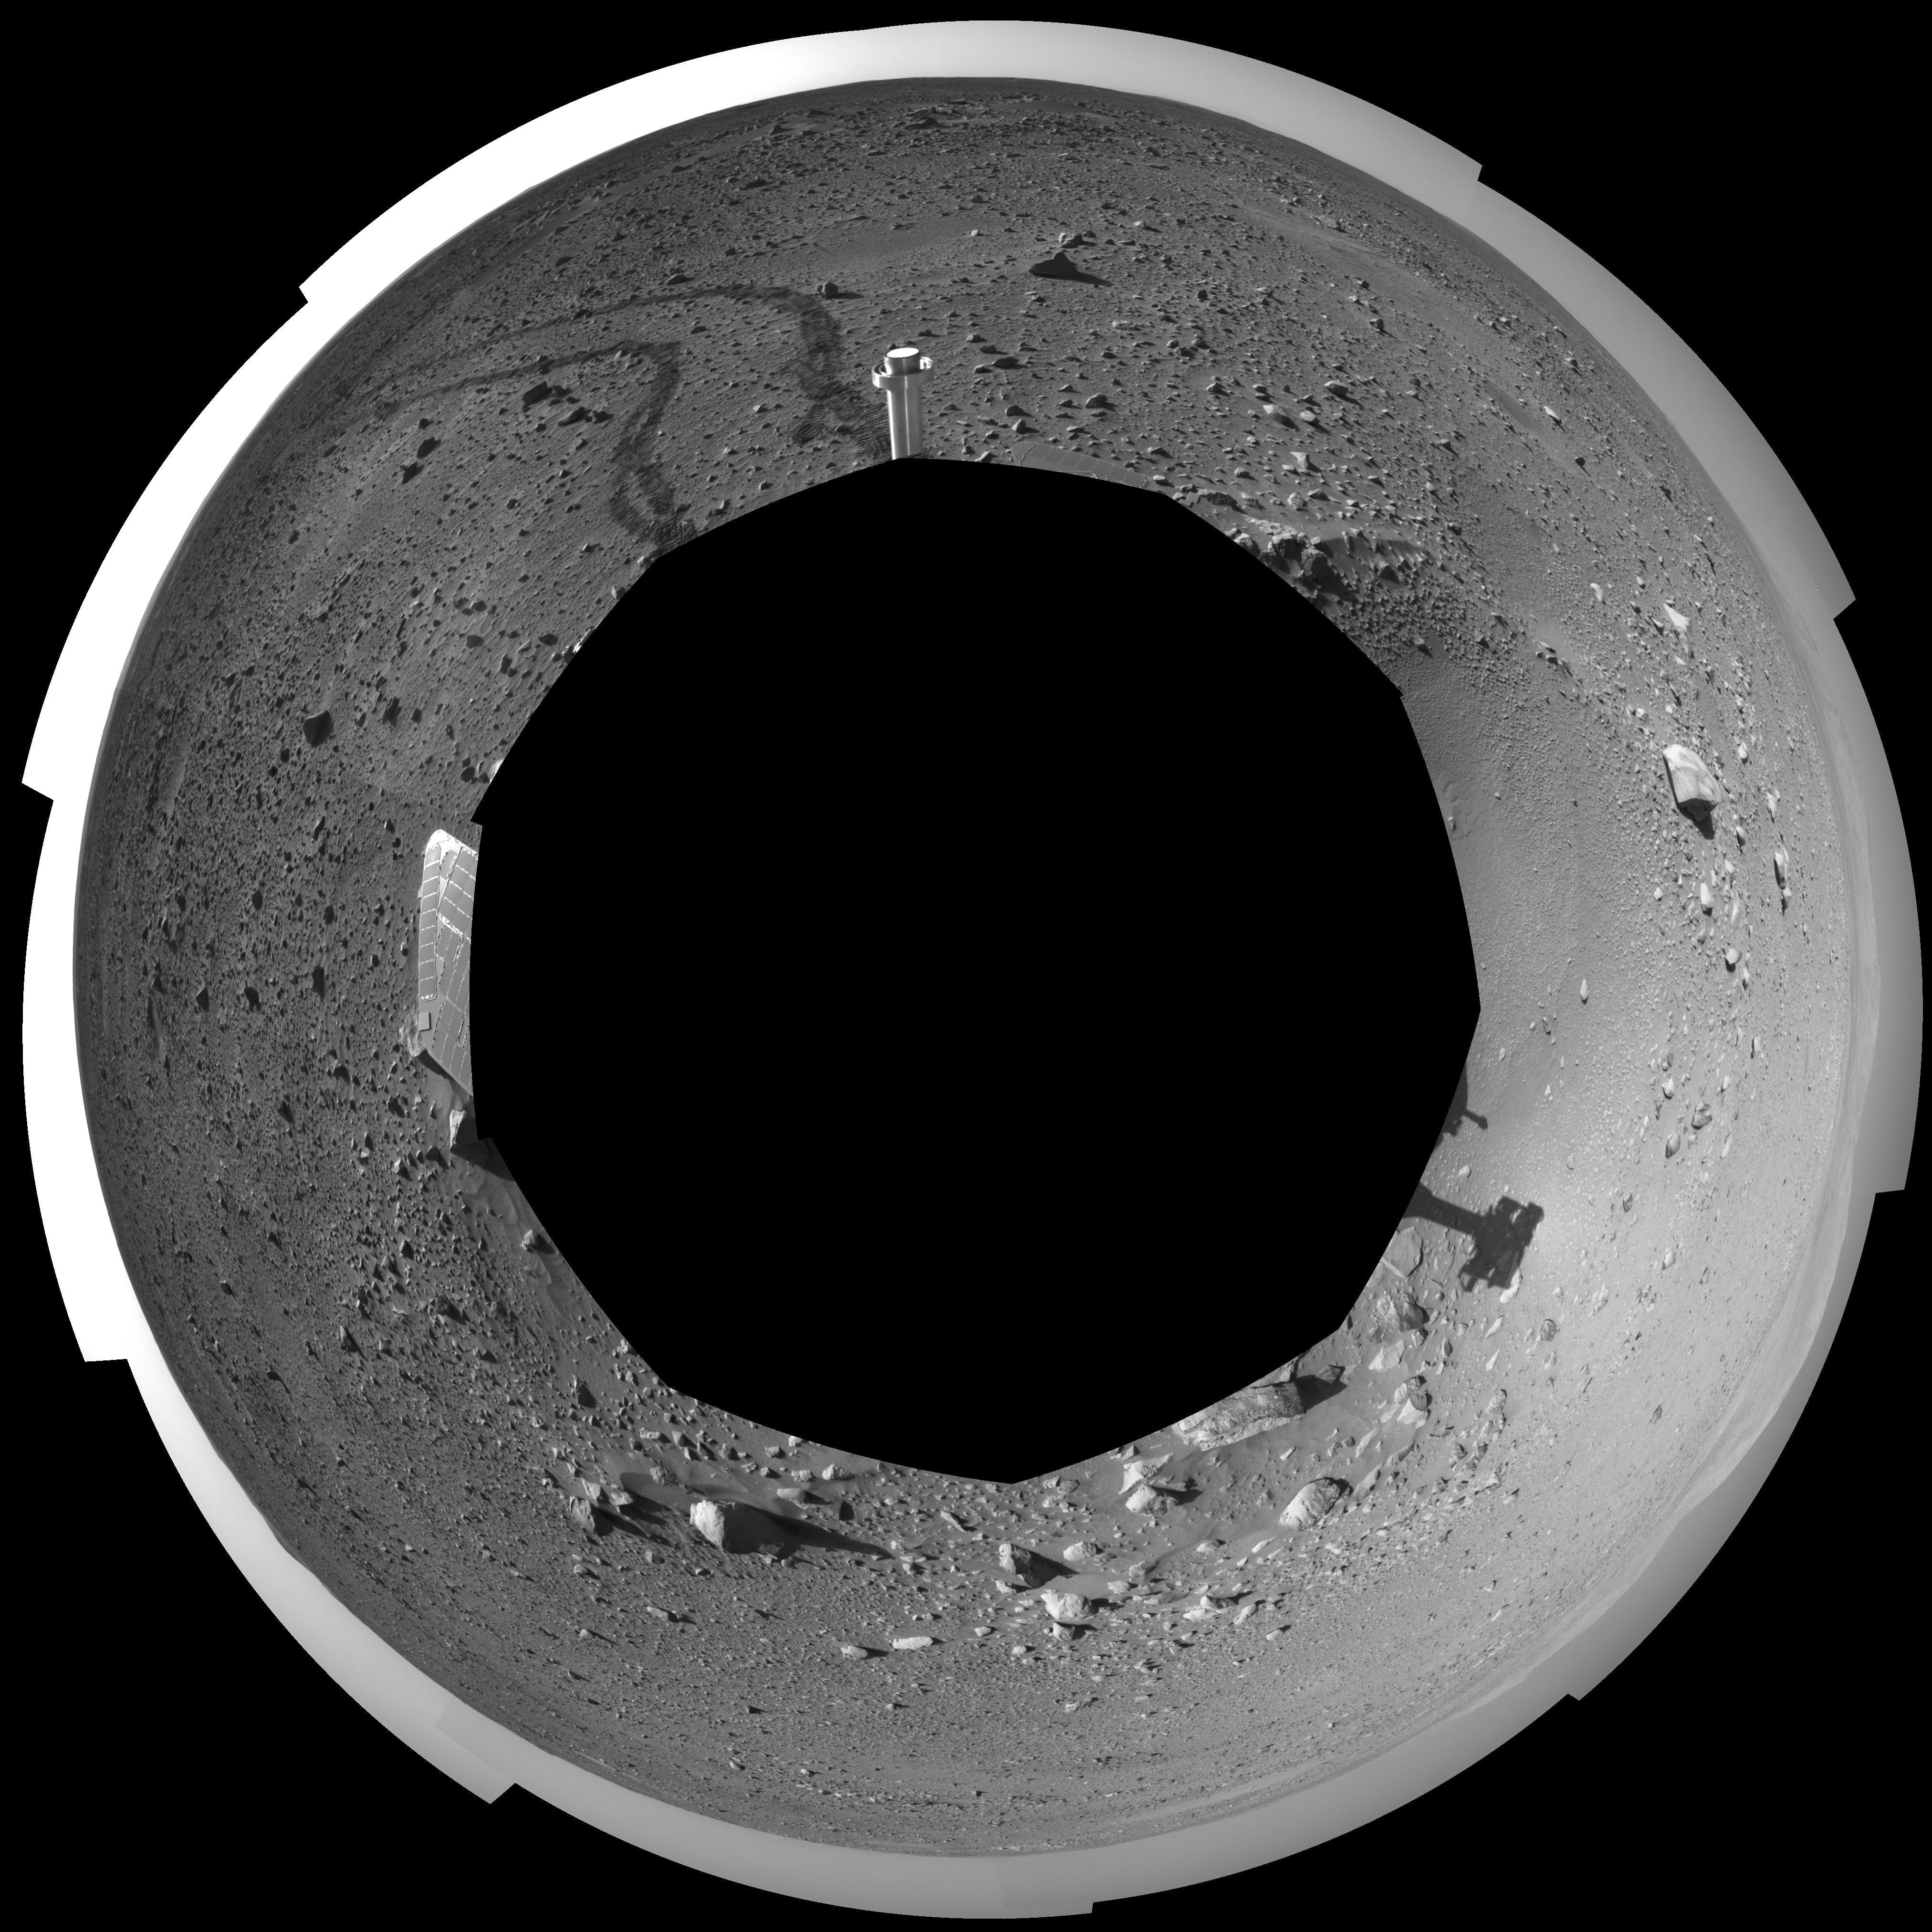

Spirit’s View on Sol 142 (Polar)

This 360-degree view of the terrain surrounding NASA’s Mars Exploration Rover Spirit on the 142nd martian day of the rover’s mission inside Gusev Crater, on May 27, 2004, was assembled from images taken by Spirit’s navigation camera. The rover’s position is Site A55. The view is presented in a polar projection with geometrical seam correction.

Credit: NASA/JPL